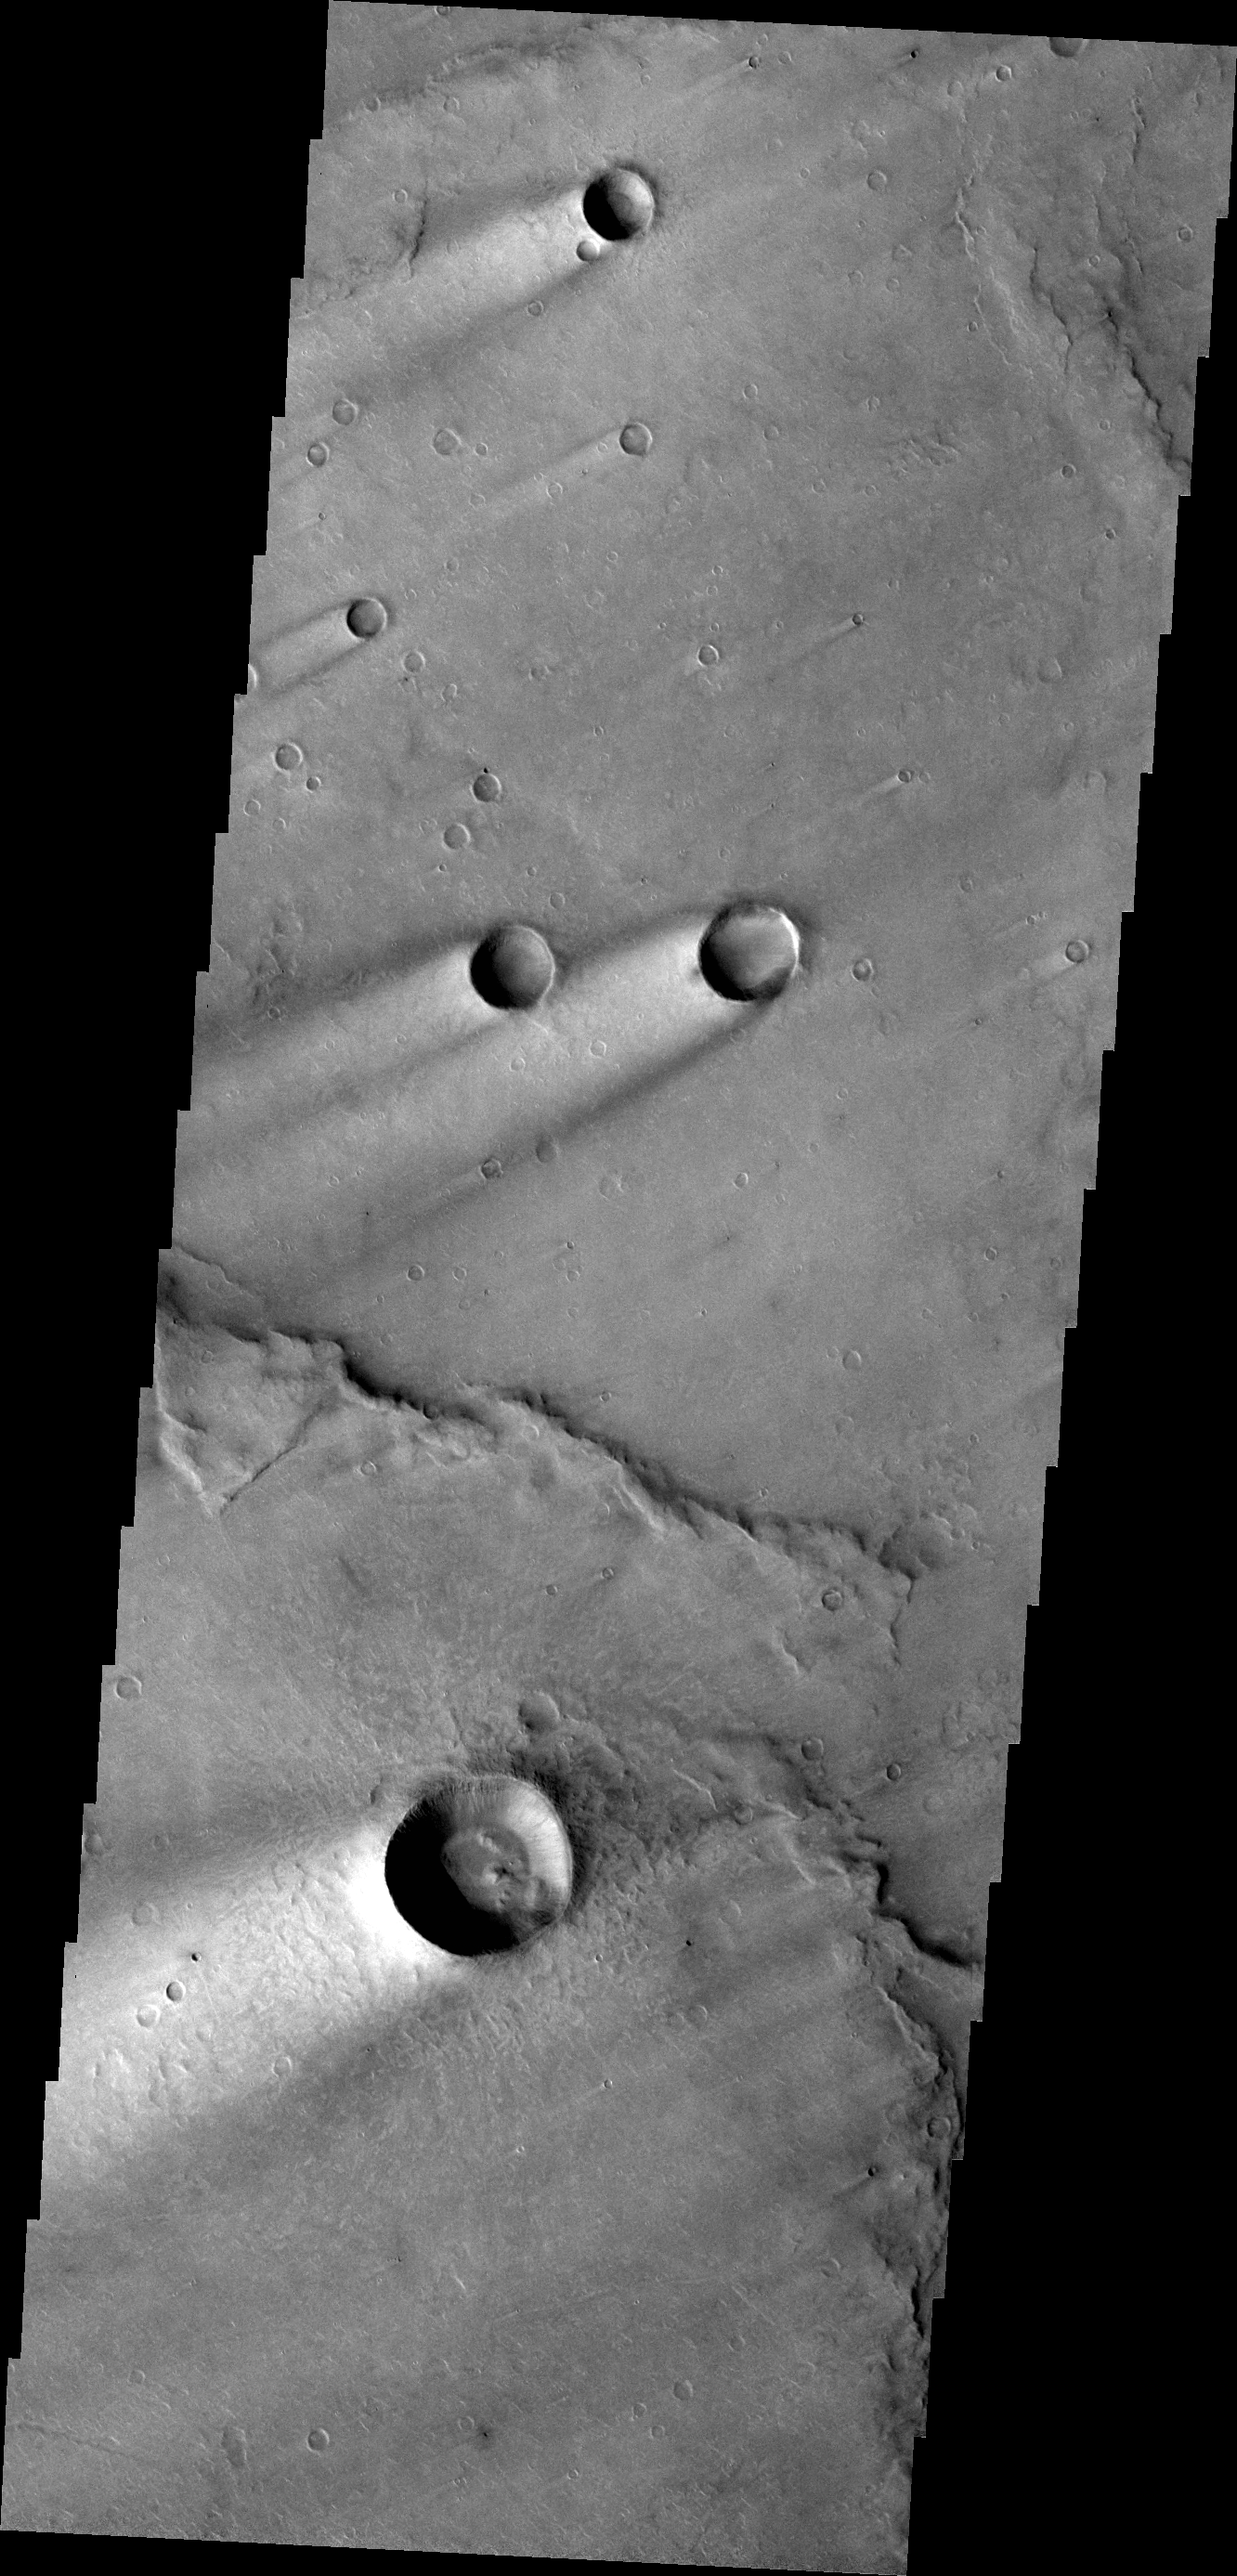

Windstreaks

These windstreaks are located on Syrtis Major Planum.

Credit: NASA/JPL-Caltech/ASU